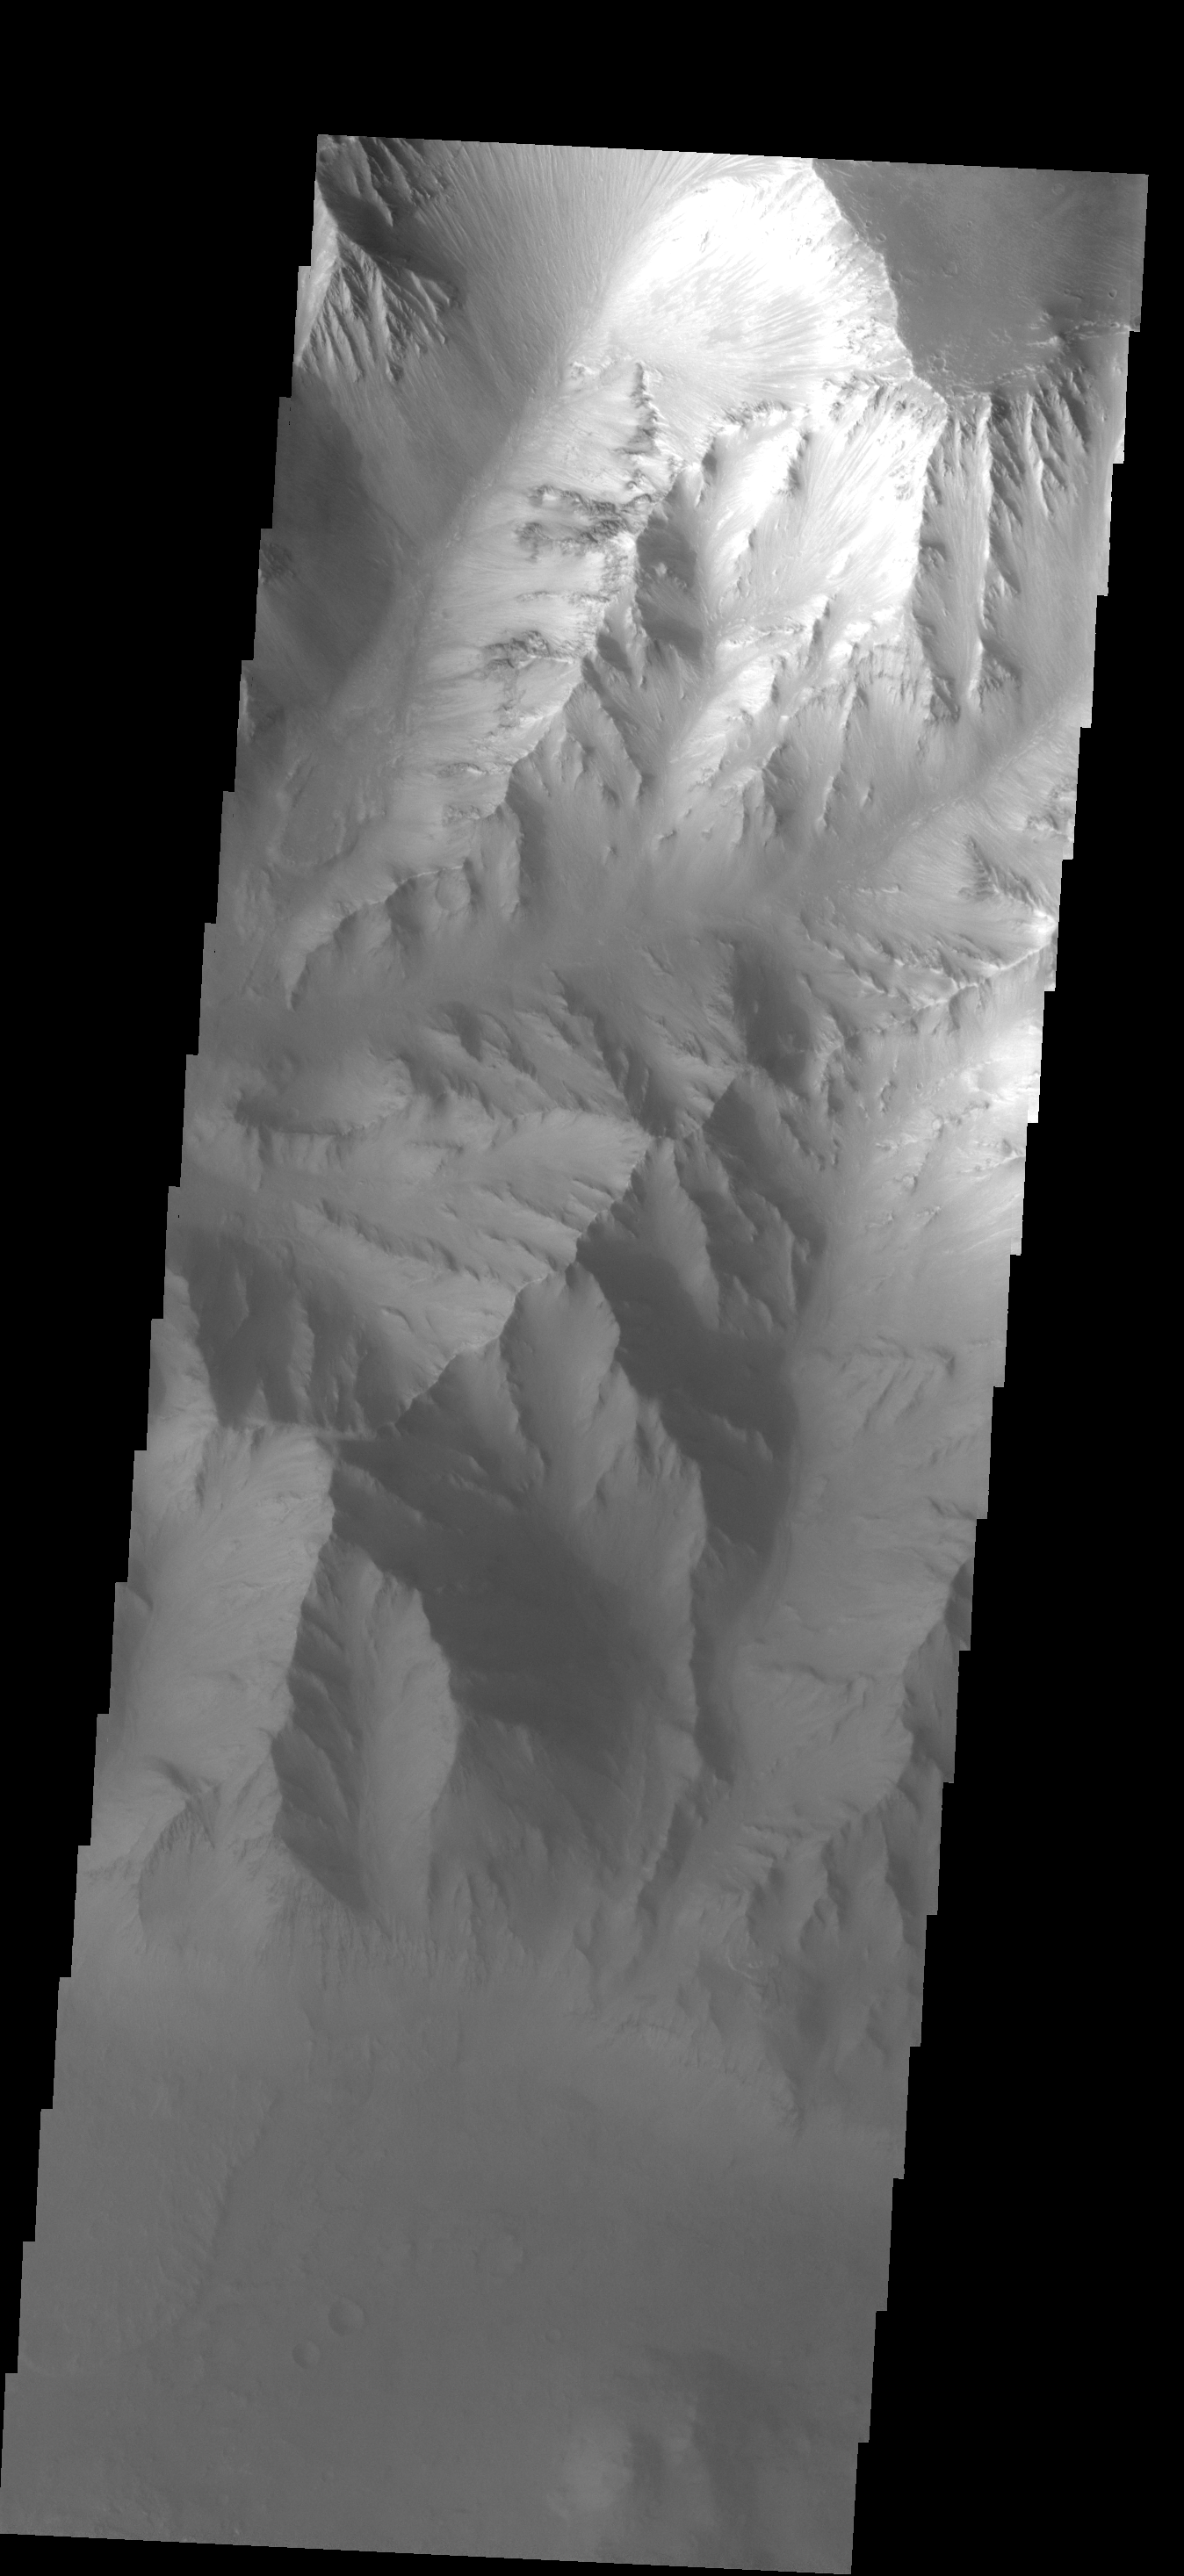

Clear to Hazy

This image of Coprates Chasma illustrates a common issue when imaging the bottom of Valles Marineris – haze in the canyon. The top of the canyon walls are clearly visible, while the floor is indistinct due to hazy conditions.

Image information: VIS instrument. Latitude -11.6N, Longitude 295.4E. 17 meter/pixel resolution.

Please see the THEMIS Data Citation Note for details on crediting THEMIS images.

Note: this THEMIS visual image has not been radiometrically nor geometrically calibrated for this preliminary release. An empirical correction has been performed to remove instrumental effects. A linear shift has been applied in the cross-track and down-track direction to approximate spacecraft and planetary motion. Fully calibrated and geometrically projected images will be released through the Planetary Data System in accordance with Project policies at a later time.

NASA’s Jet Propulsion Laboratory manages the 2001 Mars Odyssey mission for NASA’s Office of Space Science, Washington, D.C. The Thermal Emission Imaging System (THEMIS) was developed by Arizona State University, Tempe, in collaboration with Raytheon Santa Barbara Remote Sensing. The THEMIS investigation is led by Dr. Philip Christensen at Arizona State University. Lockheed Martin Astronautics, Denver, is the prime contractor for the Odyssey project, and developed and built the orbiter. Mission operations are conducted jointly from Lockheed Martin and from JPL, a division of the California Institute of Technology in Pasadena.

Credit: NASA/JPL/ASU